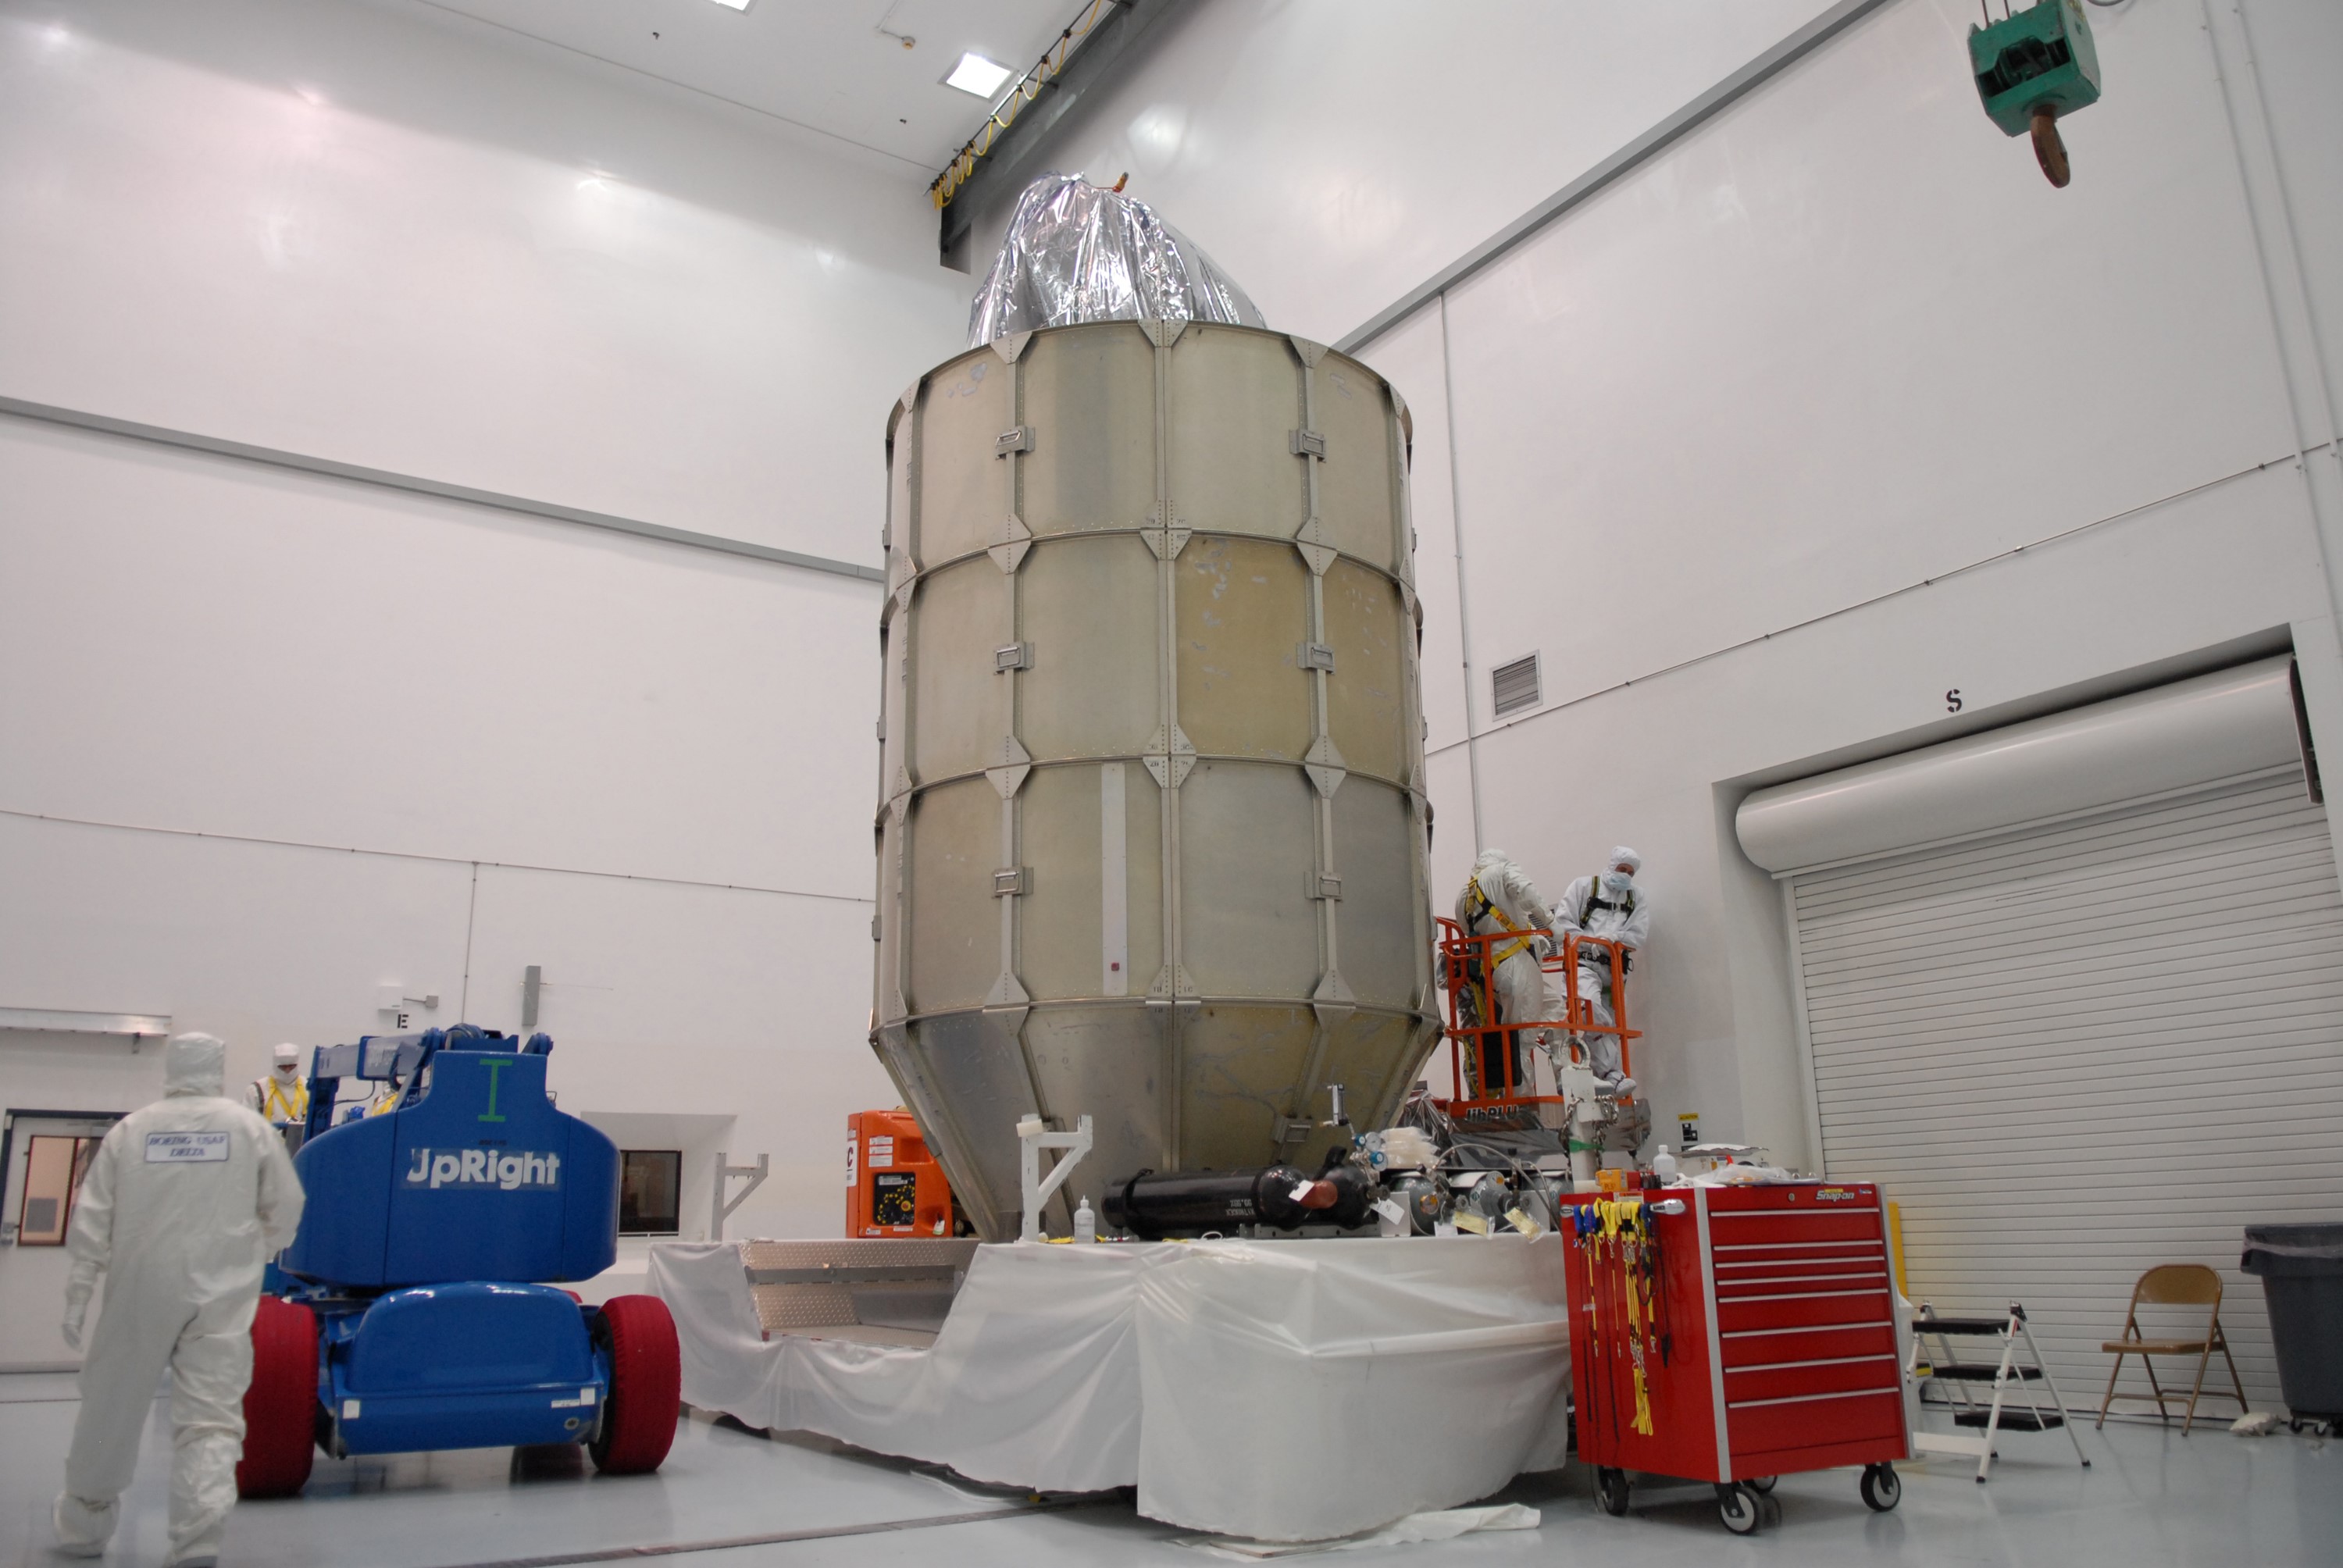

CAPE CANAVERAL, Fla. – At the Astrotech payload processing facility in Titusville, Fla., four levels of canister segments have been installed around NASA's Kepler spacecraft. The "canning" provides protection during the spacecraft's transport to the pad. The liftoff of Kepler aboard a Delta II rocket is currently targeted for 10:48 p.m. EST March 5 from Pad 17-B. Kepler is designed to survey more than 100,000 stars in our galaxy to determine the number of sun-like stars that have Earth-size and larger planets, including those that lie in a star's "habitable zone," a region where liquid water, and perhaps life, could exist. If these Earth-size worlds do exist around stars like our sun, Kepler is expected to be the first to find them and the first to measure how common they are.

Credit: NASA/Troy Cryder